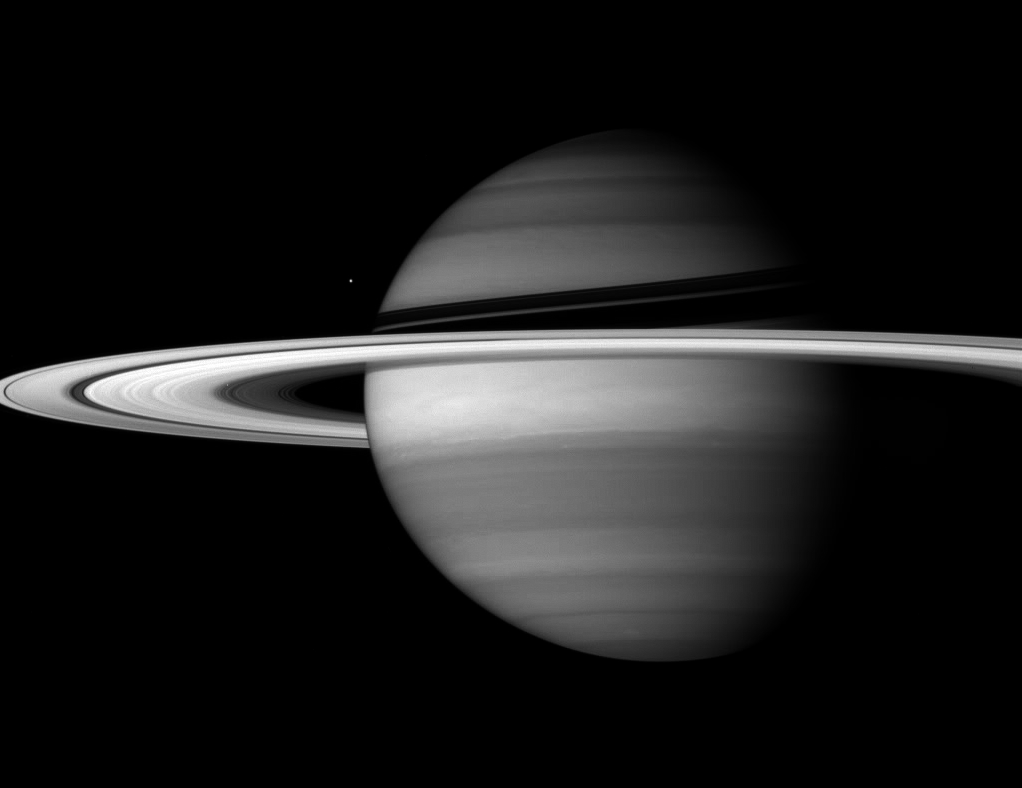

Ice Spread Thin

Saturn’s incredible rings dwarf its moons in sheer scale. But all of their material, if compacted into a single body, would make a moon smaller than Enceladus, seen here next to the planet’s banded globe.

Enceladus is 505 kilometers (314 miles) across; the rings would make a moon roughly the size of Mimas (397 kilometers, or 247 miles across, not pictured). Their thinness, just tens of meters (several feet) according to recent Cassini observations, is the key to their incredible scale.

This view looks toward the sunlit side of the rings from about 5 degrees below the ringplane.

The image was taken with the Cassini spacecraft wide-angle camera on Sept. 18, 2007, using a spectral filter sensitive to wavelengths of infrared light centered at 728 nanometers. The view was obtained at a distance of approximately 3.4 million kilometers (2.1 million miles) from Saturn and at a sun-Saturn-spacecraft, or phase, angle of 49 degrees. Image scale is 201 kilometers (125 miles) per pixel.

The Cassini-Huygens mission is a cooperative project of NASA, the European Space Agency and the Italian Space Agency. The Jet Propulsion Laboratory, a division of the California Institute of Technology in Pasadena, manages the mission for NASA’s Science Mission Directorate, Washington, D.C. The Cassini orbiter and its two onboard cameras were designed, developed and assembled at JPL. The imaging operations center is based at the Space Science Institute in Boulder, Colo.

Credit: NASA/JPL/Space Science Institute